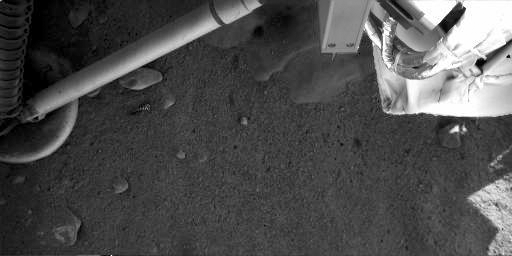

Mars Surface Beneath Phoenix

This contrast-enhanced image was acquired at the Phoenix landing site on Sol 4 by Phoenix’s Robotic Arm Camera (RAC). As seen in the top center, the exhaust from the descent engine has blown soil off to reveal either rock or ice, which has not yet been determined.

The Phoenix Mission is led by the University of Arizona, Tucson, on behalf of NASA. Project management of the mission is by NASA’s Jet Propulsion Laboratory, Pasadena, Calif. Spacecraft development is by Lockheed Martin Space Systems, Denver.

Photojournal Note: As planned, the Phoenix lander, which landed May 25, 2008 23:53 UTC, ended communications in November 2008, about six months after landing, when its solar panels ceased operating in the dark Martian winter.

Credit: NASA/JPL-Caltech/University of Arizona